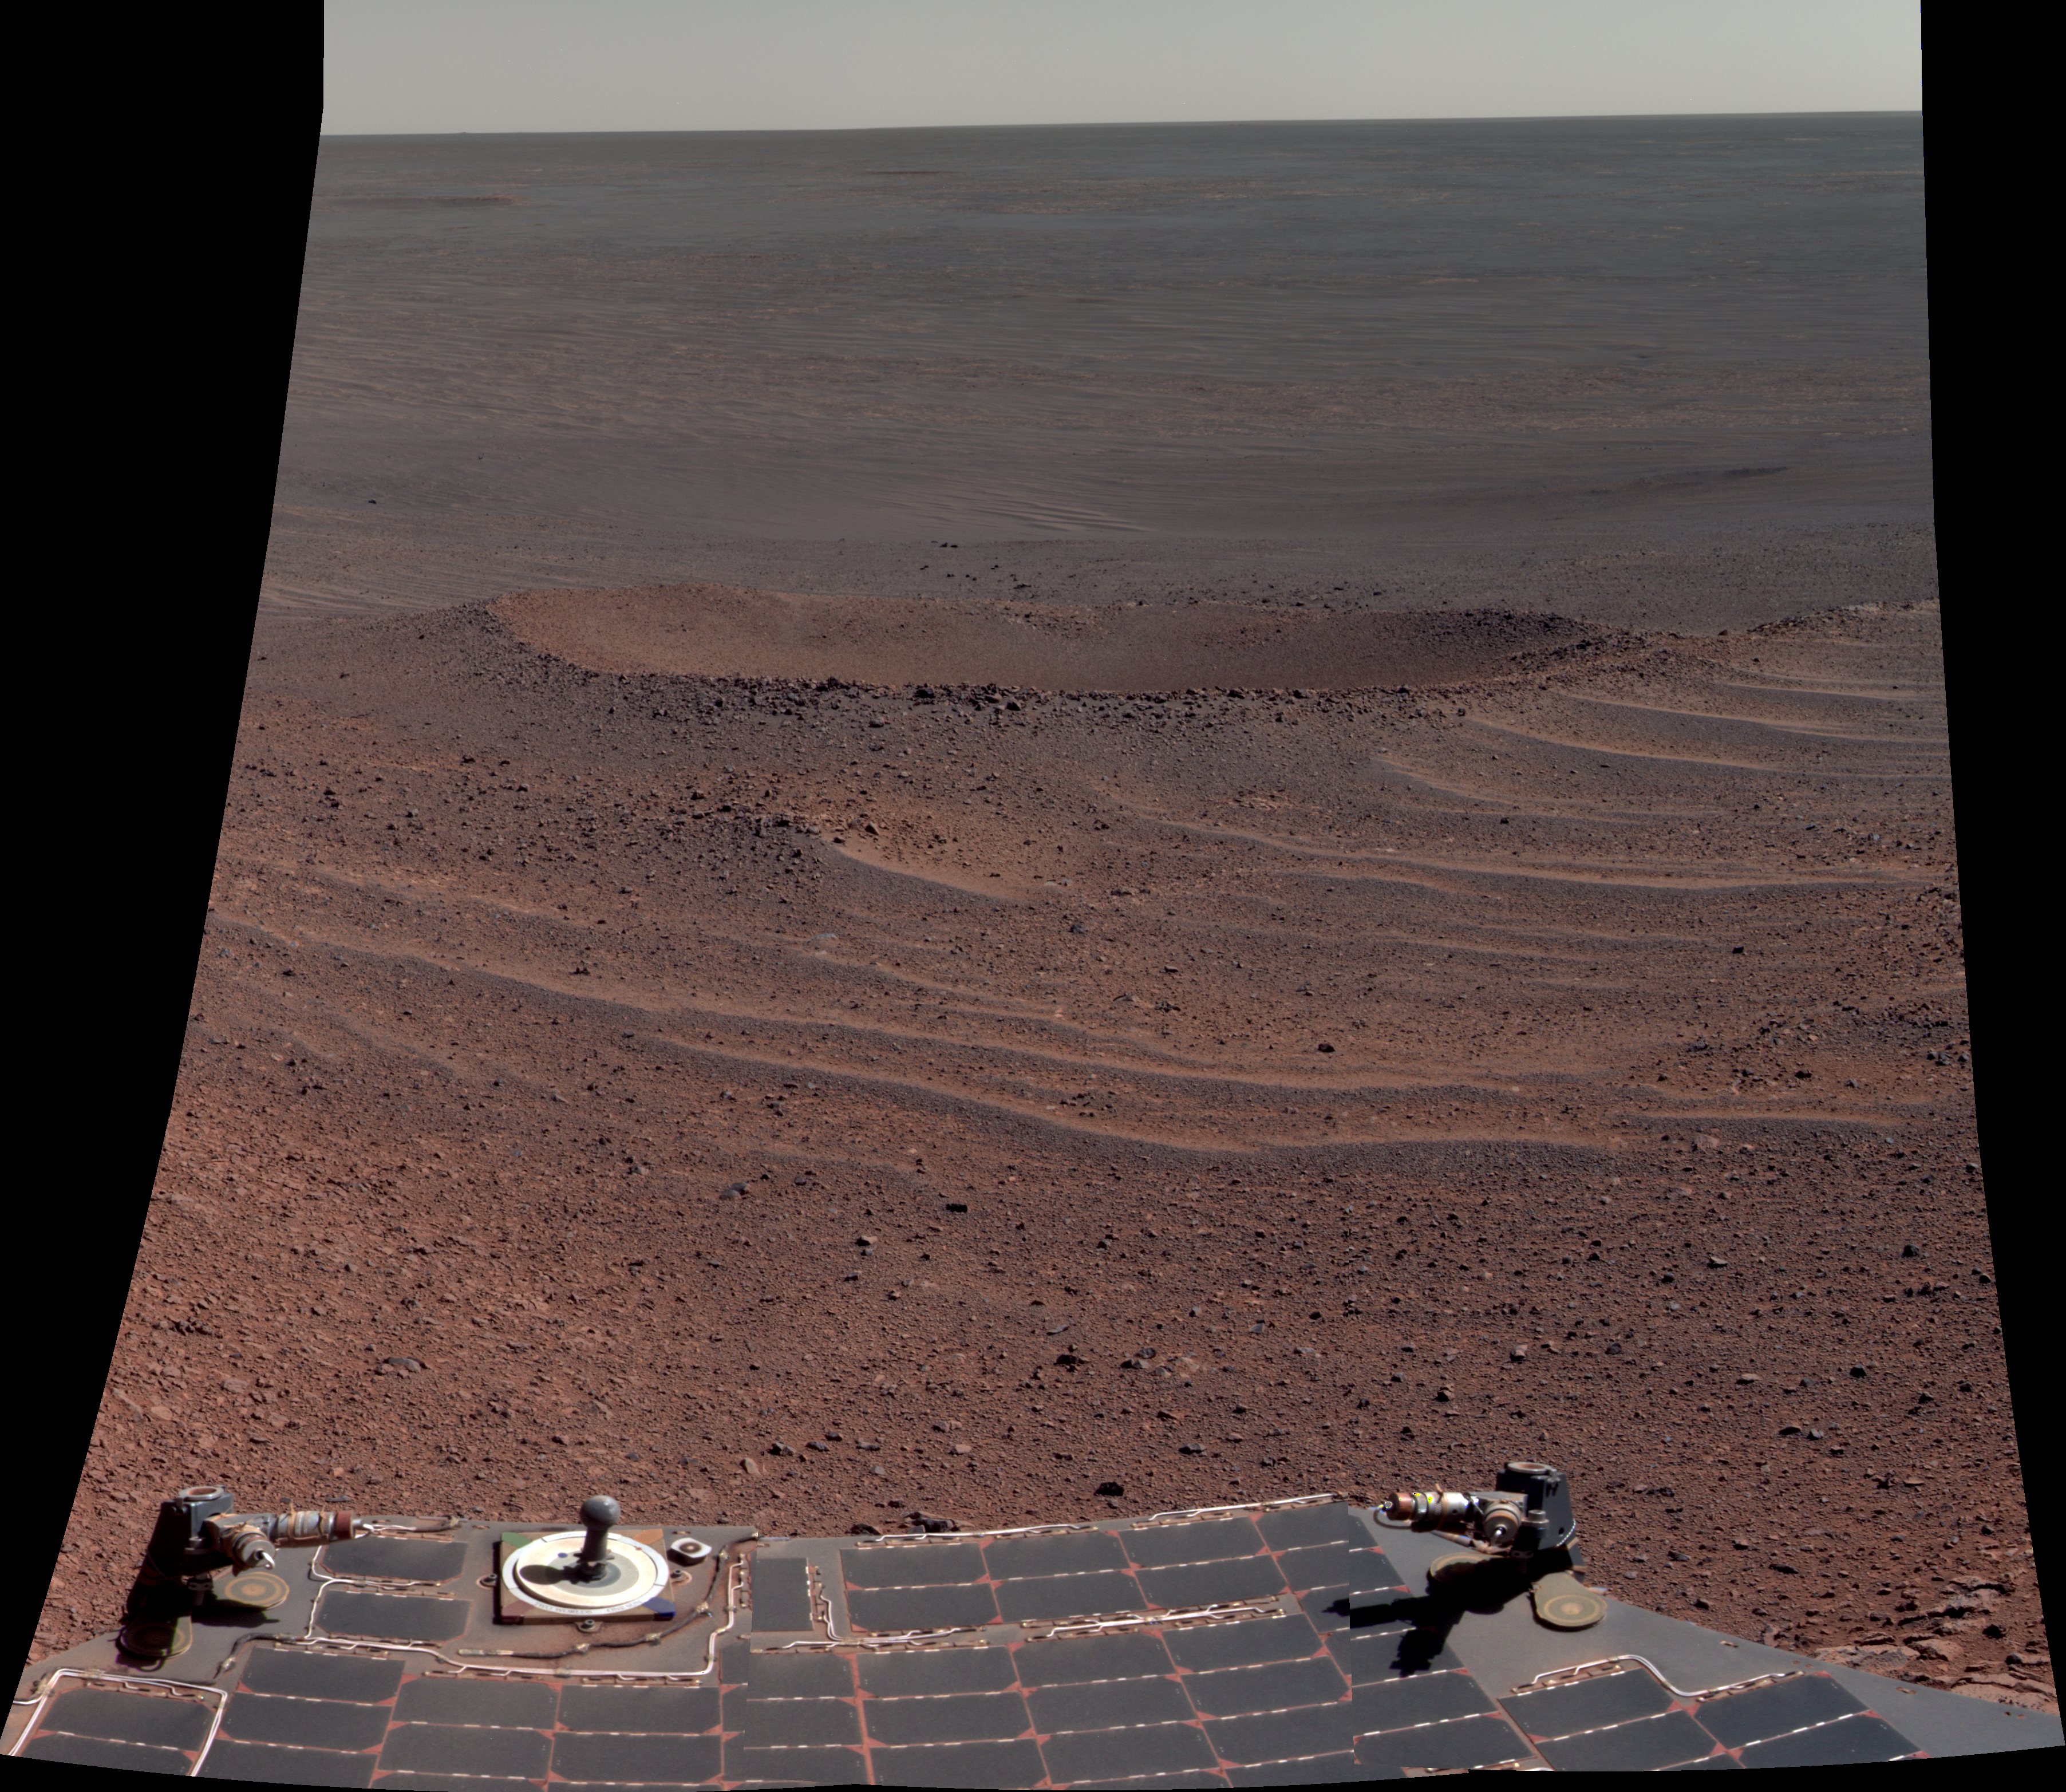

‘Lunokhod 2 Crater’ on Mars (False Color)

This scene from NASA’s Mars Exploration Rover Opportunity shows “Lunokhod 2 Crater,” which lies south of “Solander Point” on the west rim of Endeavour Crater. Lunokhod 2 Crater is approximately 20 feet (6 meters) in diameter.

Each day’s drive by Opportunity sets a new record for longest travel on wheels on a world other than Earth. The previous record holder was the Soviet Union’s Lunokhod 2 rover, which landed on Earth’s moon on Jan. 15, 1973.

The view was obtained during Opportunity’s 3,644th Martian day (sol) of exploration (April 24, 2014). It is presented in false color to make some differences between materials easier to see. Part of the rover is visible at bottom, including its rear solar arrays and panoramic camera, or Pancam, calibration target.

The view merges exposures taken through three of the Pancam’s color filters, centered on wavelengths of 601 nanometers (orange), 535 nanometers (green) and 482 nanometers (blue).

JPL manages the Mars Exploration Rover Project for NASA’s Science Mission Directorate in Washington.

Credit: NASA/JPL-Caltech/Cornell/Arizona State Univ.